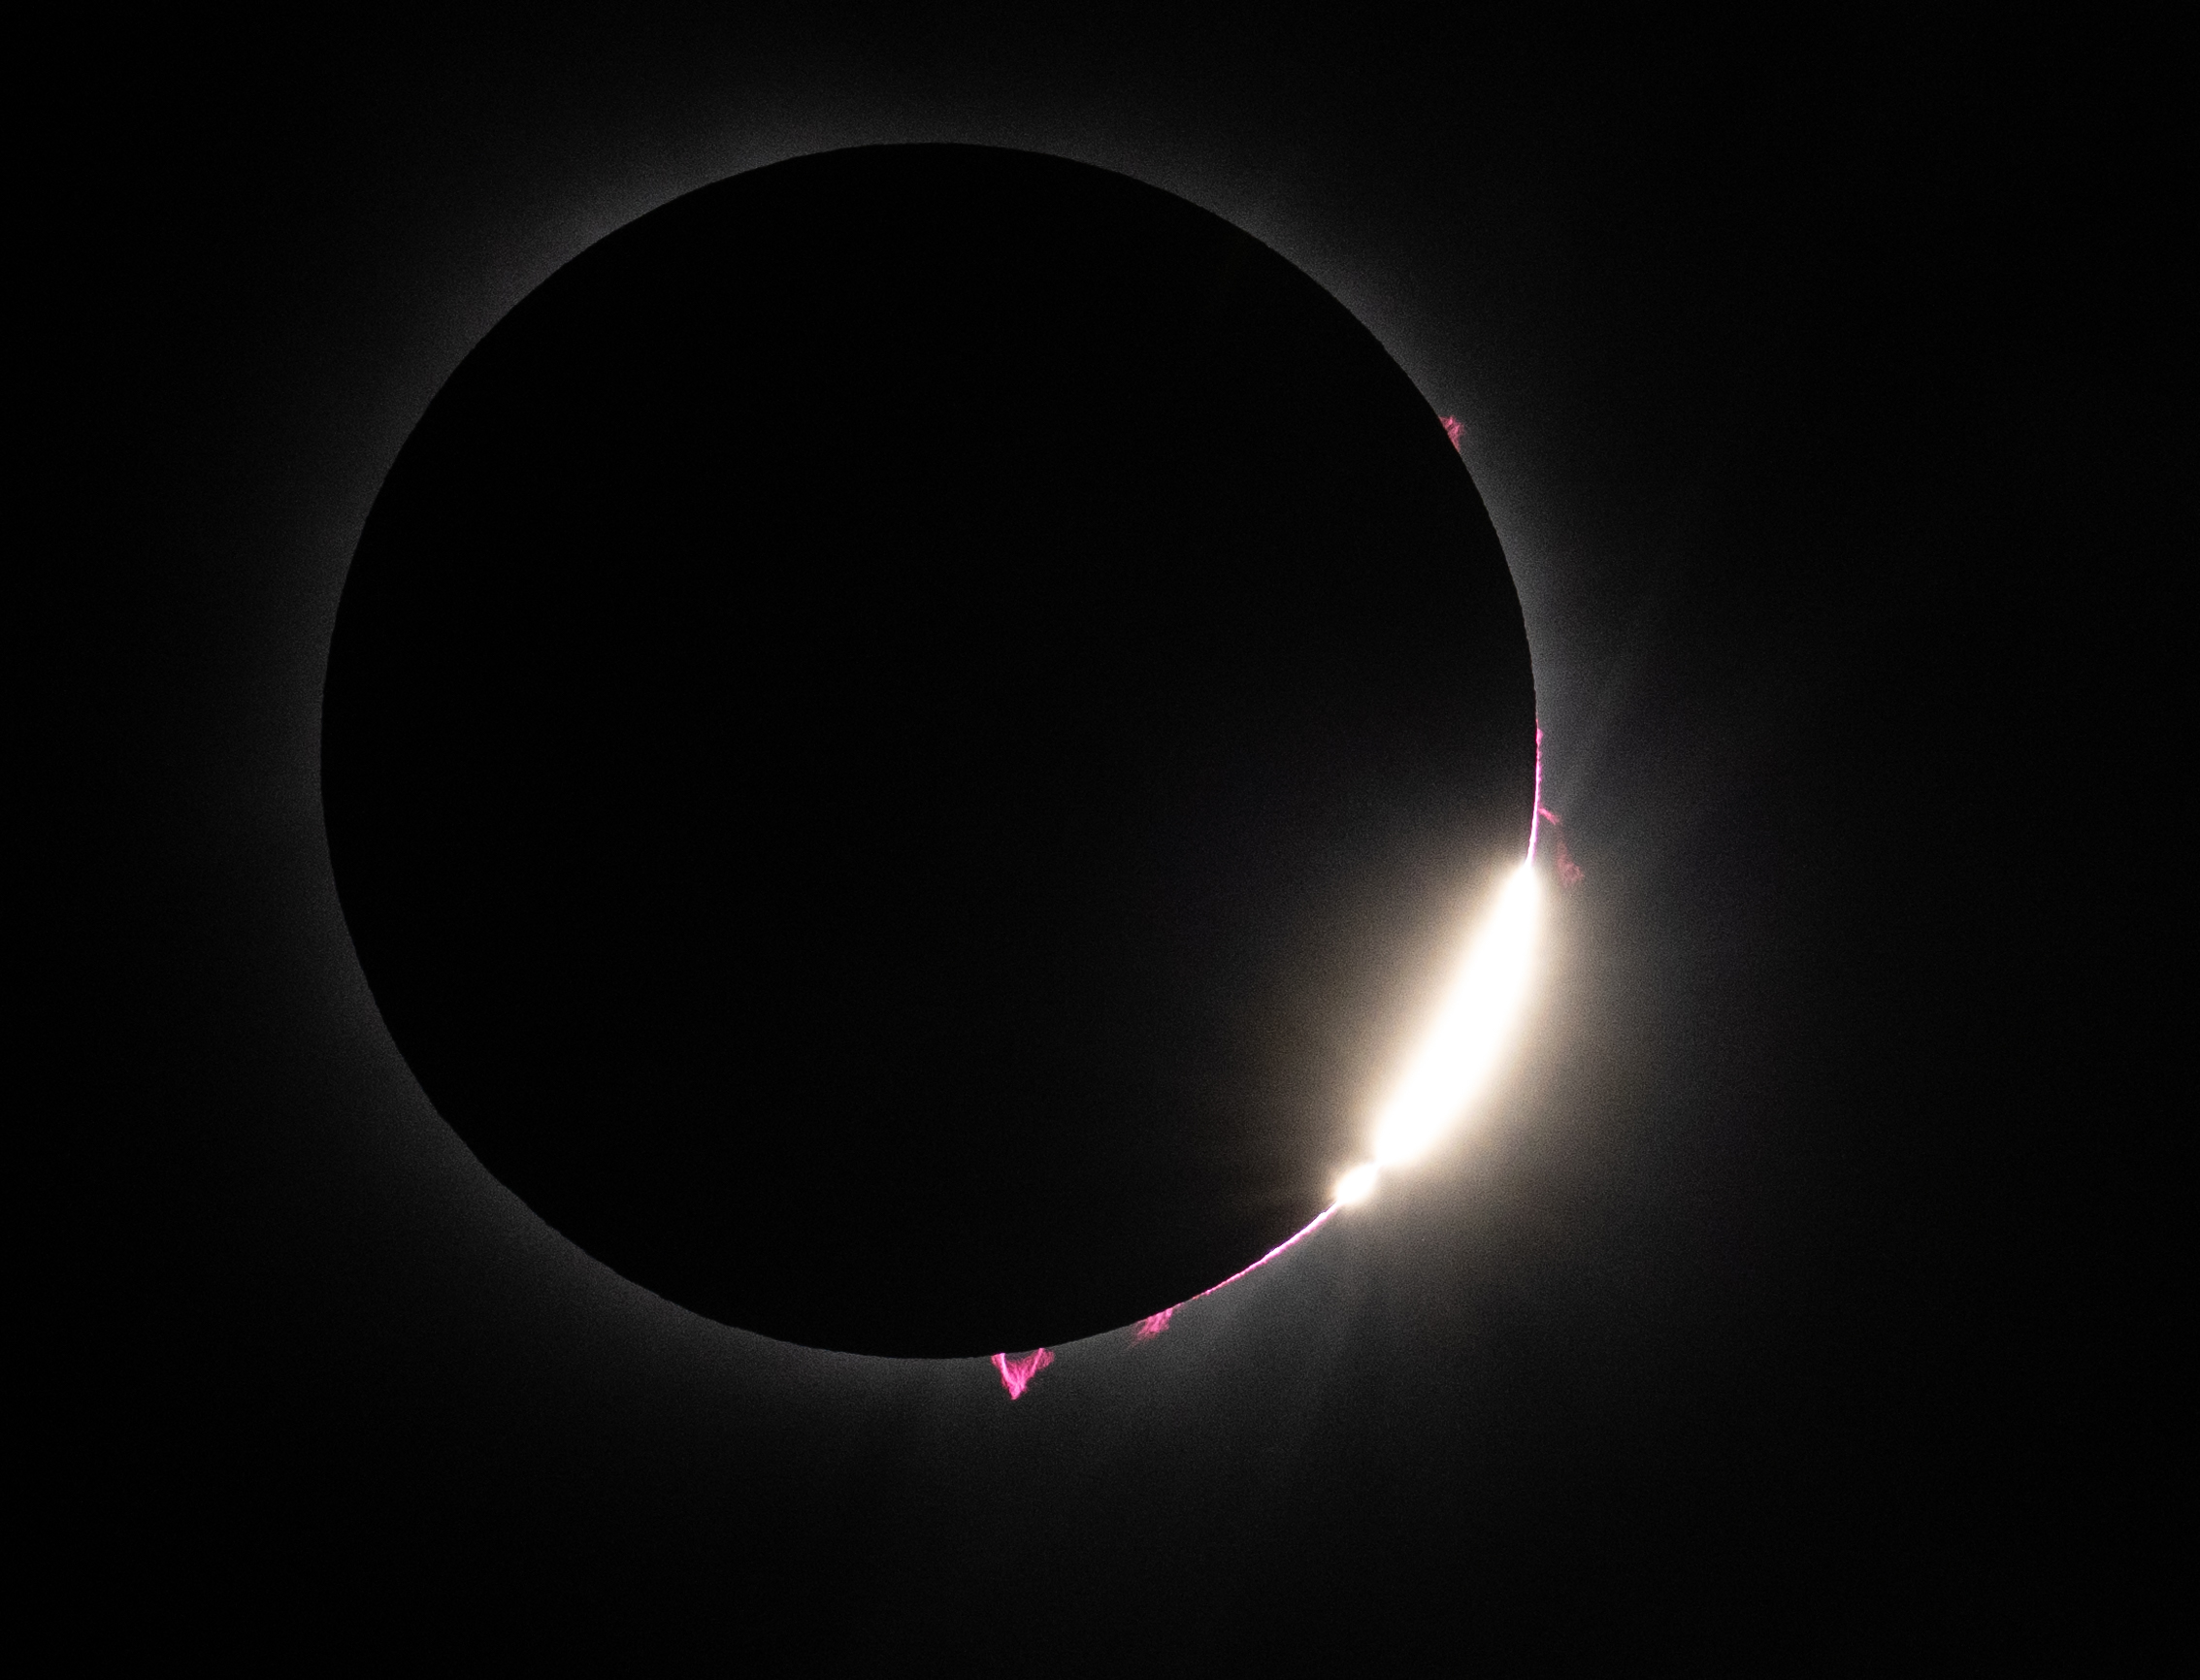

2024 Total Solar Eclipse

Bailey's Beads and solar prominences are seen just after totality in Dallas, Texas on Monday, April 8, 2024. A total solar eclipse swept across a narrow portion of the North American continent from Mexico’s Pacific coast to the Atlantic coast of Newfoundland, Canada. A partial solar eclipse was visible across the entire North American continent along with parts of Central America and Europe. Photo Credit: (NASA/Keegan Barber) in Dallas, Texas on Monday, April 8, 2024. A total solar eclipse swept across a narrow portion of the North American continent from Mexico’s Pacific coast to the Atlantic coast of Newfoundland, Canada. A partial solar eclipse was visible across the entire North American continent along with parts of Central America and Europe.

Credit: NASA/Keegan Barber